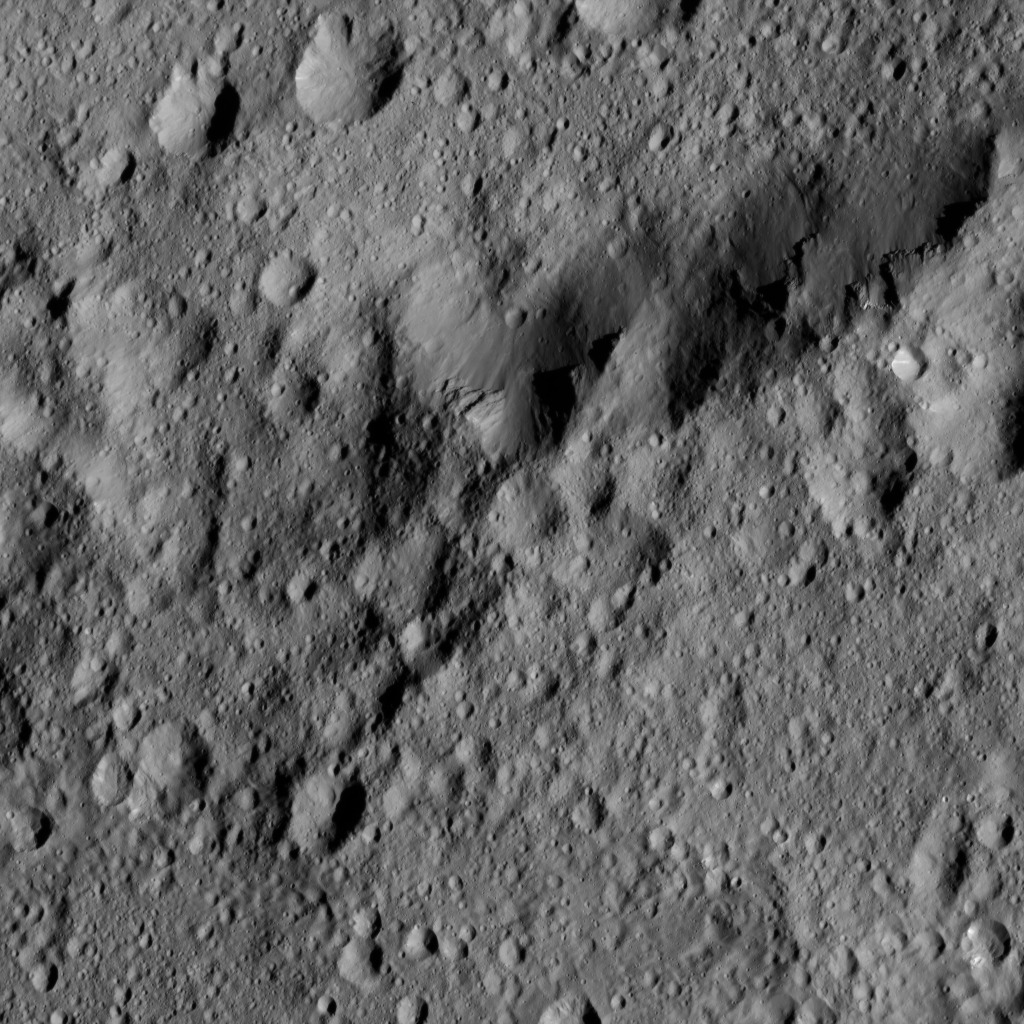

Dawn LAMO Image 200

This image from NASA’s Dawn spacecraft shows the edge of Ezinu Crater on Ceres. The image is centered at 36 degrees north latitude, 193 degrees east longitude.

Dawn took this image on June 10, 2016, from its low-altitude mapping orbit, at a distance of about 240 miles (385 kilometers) above the surface. The image resolution is 120 feet (35 meters) per pixel.

Dawn’s mission is managed by JPL for NASA’s Science Mission Directorate in Washington. Dawn is a project of the directorate’s Discovery Program, managed by NASA’s Marshall Space Flight Center in Huntsville, Alabama. UCLA is responsible for overall Dawn mission science. Orbital ATK, Inc., in Dulles, Virginia, designed and built the spacecraft. The German Aerospace Center, the Max Planck Institute for Solar System Research, the Italian Space Agency and the Italian National Astrophysical Institute are international partners on the mission team.

Credit: NASA/JPL-Caltech/UCLA/MPS/DLR/IDA